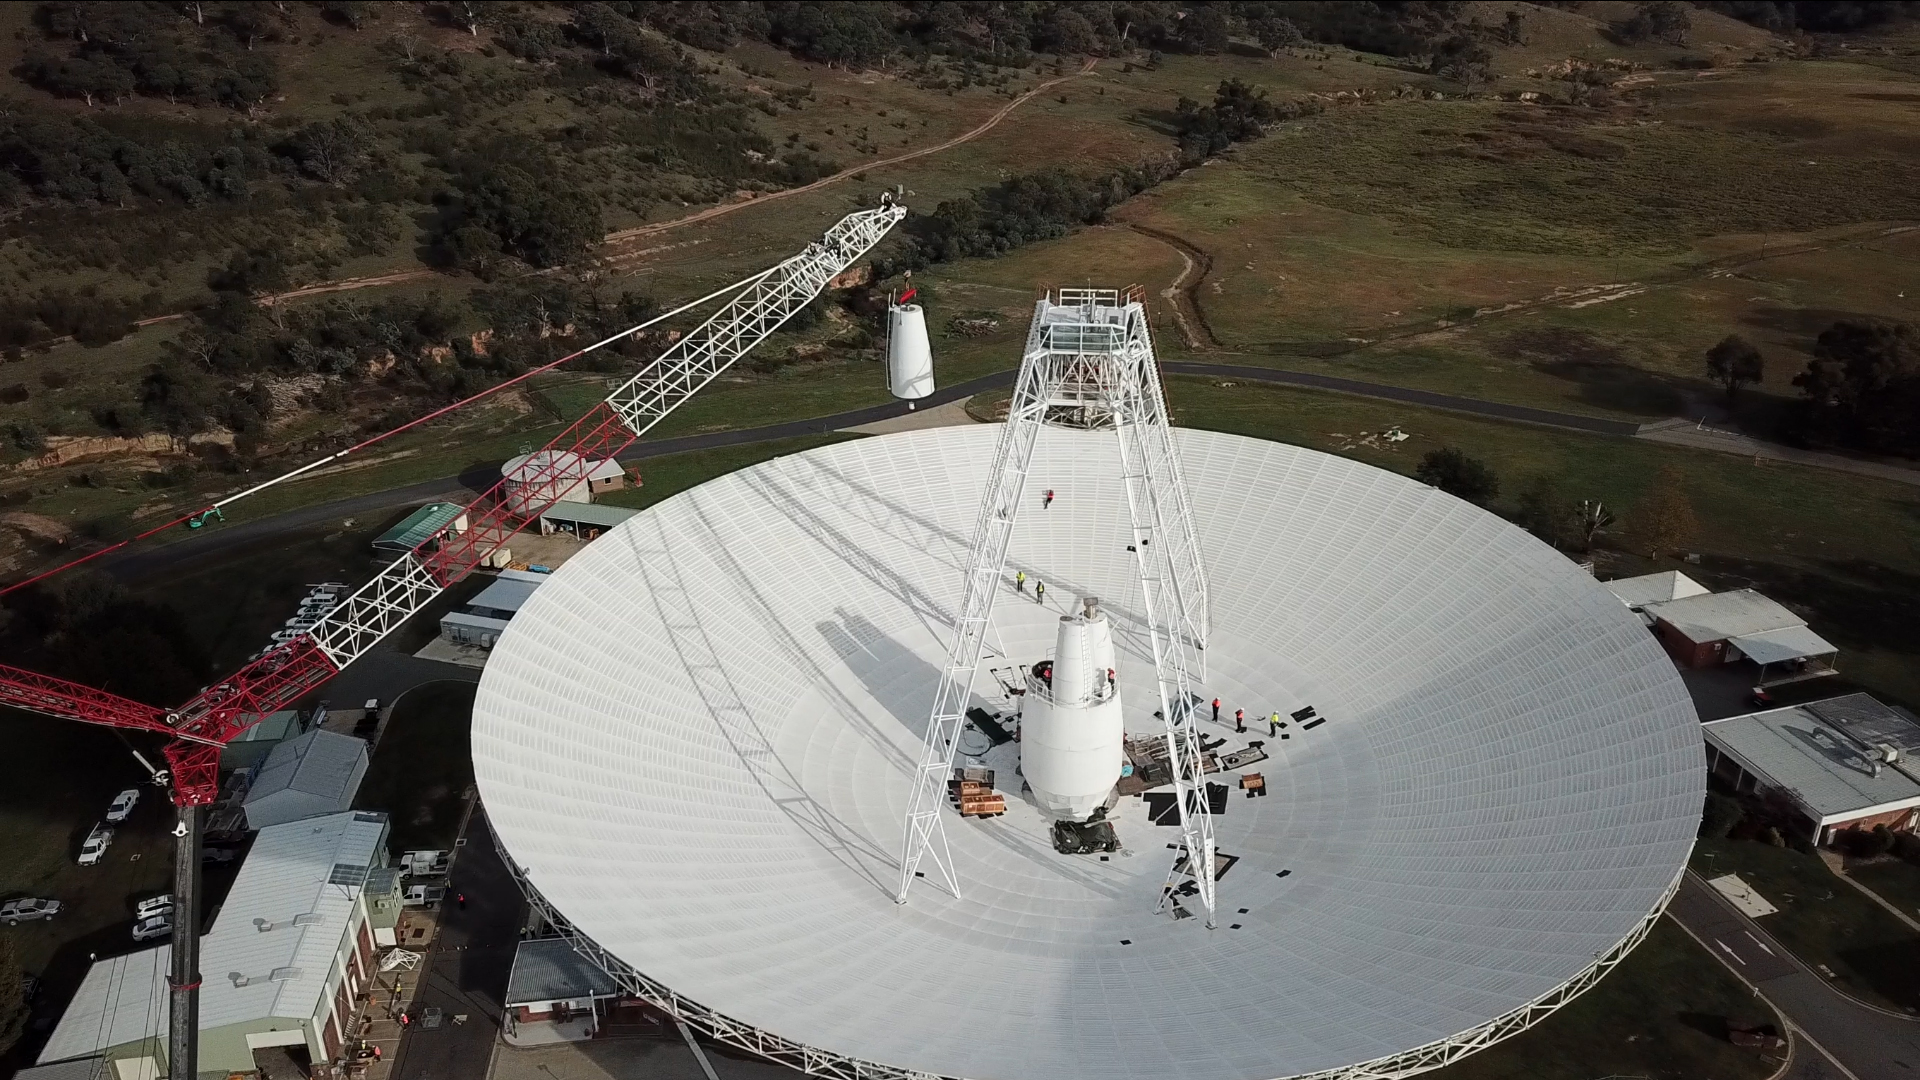

Swinging the Cone Into Place

In a delicate operation, a 400-ton crane lifts the new X-band cone into the 70-meter (230-foot) Deep Space Network’s Deep Space Station 43 (DSS-43) dish in Canberra, Australia. The new cone houses upgraded receiver and transmitter equipment for the 48-year-old antenna. One of several antennas located at the Canberra site, DSS-43 is the largest and responsible for transmitting commands to NASA’s Voyager spacecraft. Since early March 2020, DSS43 has been offline for upgrades, which are expected to continue until January 2021.

The Deep Space Network is managed by NASA’s Jet Propulsion Laboratory for the agency’s Human Exploration and Operations’ Space Communication and Navigation program.

Credit: NASA/JPL-Caltech